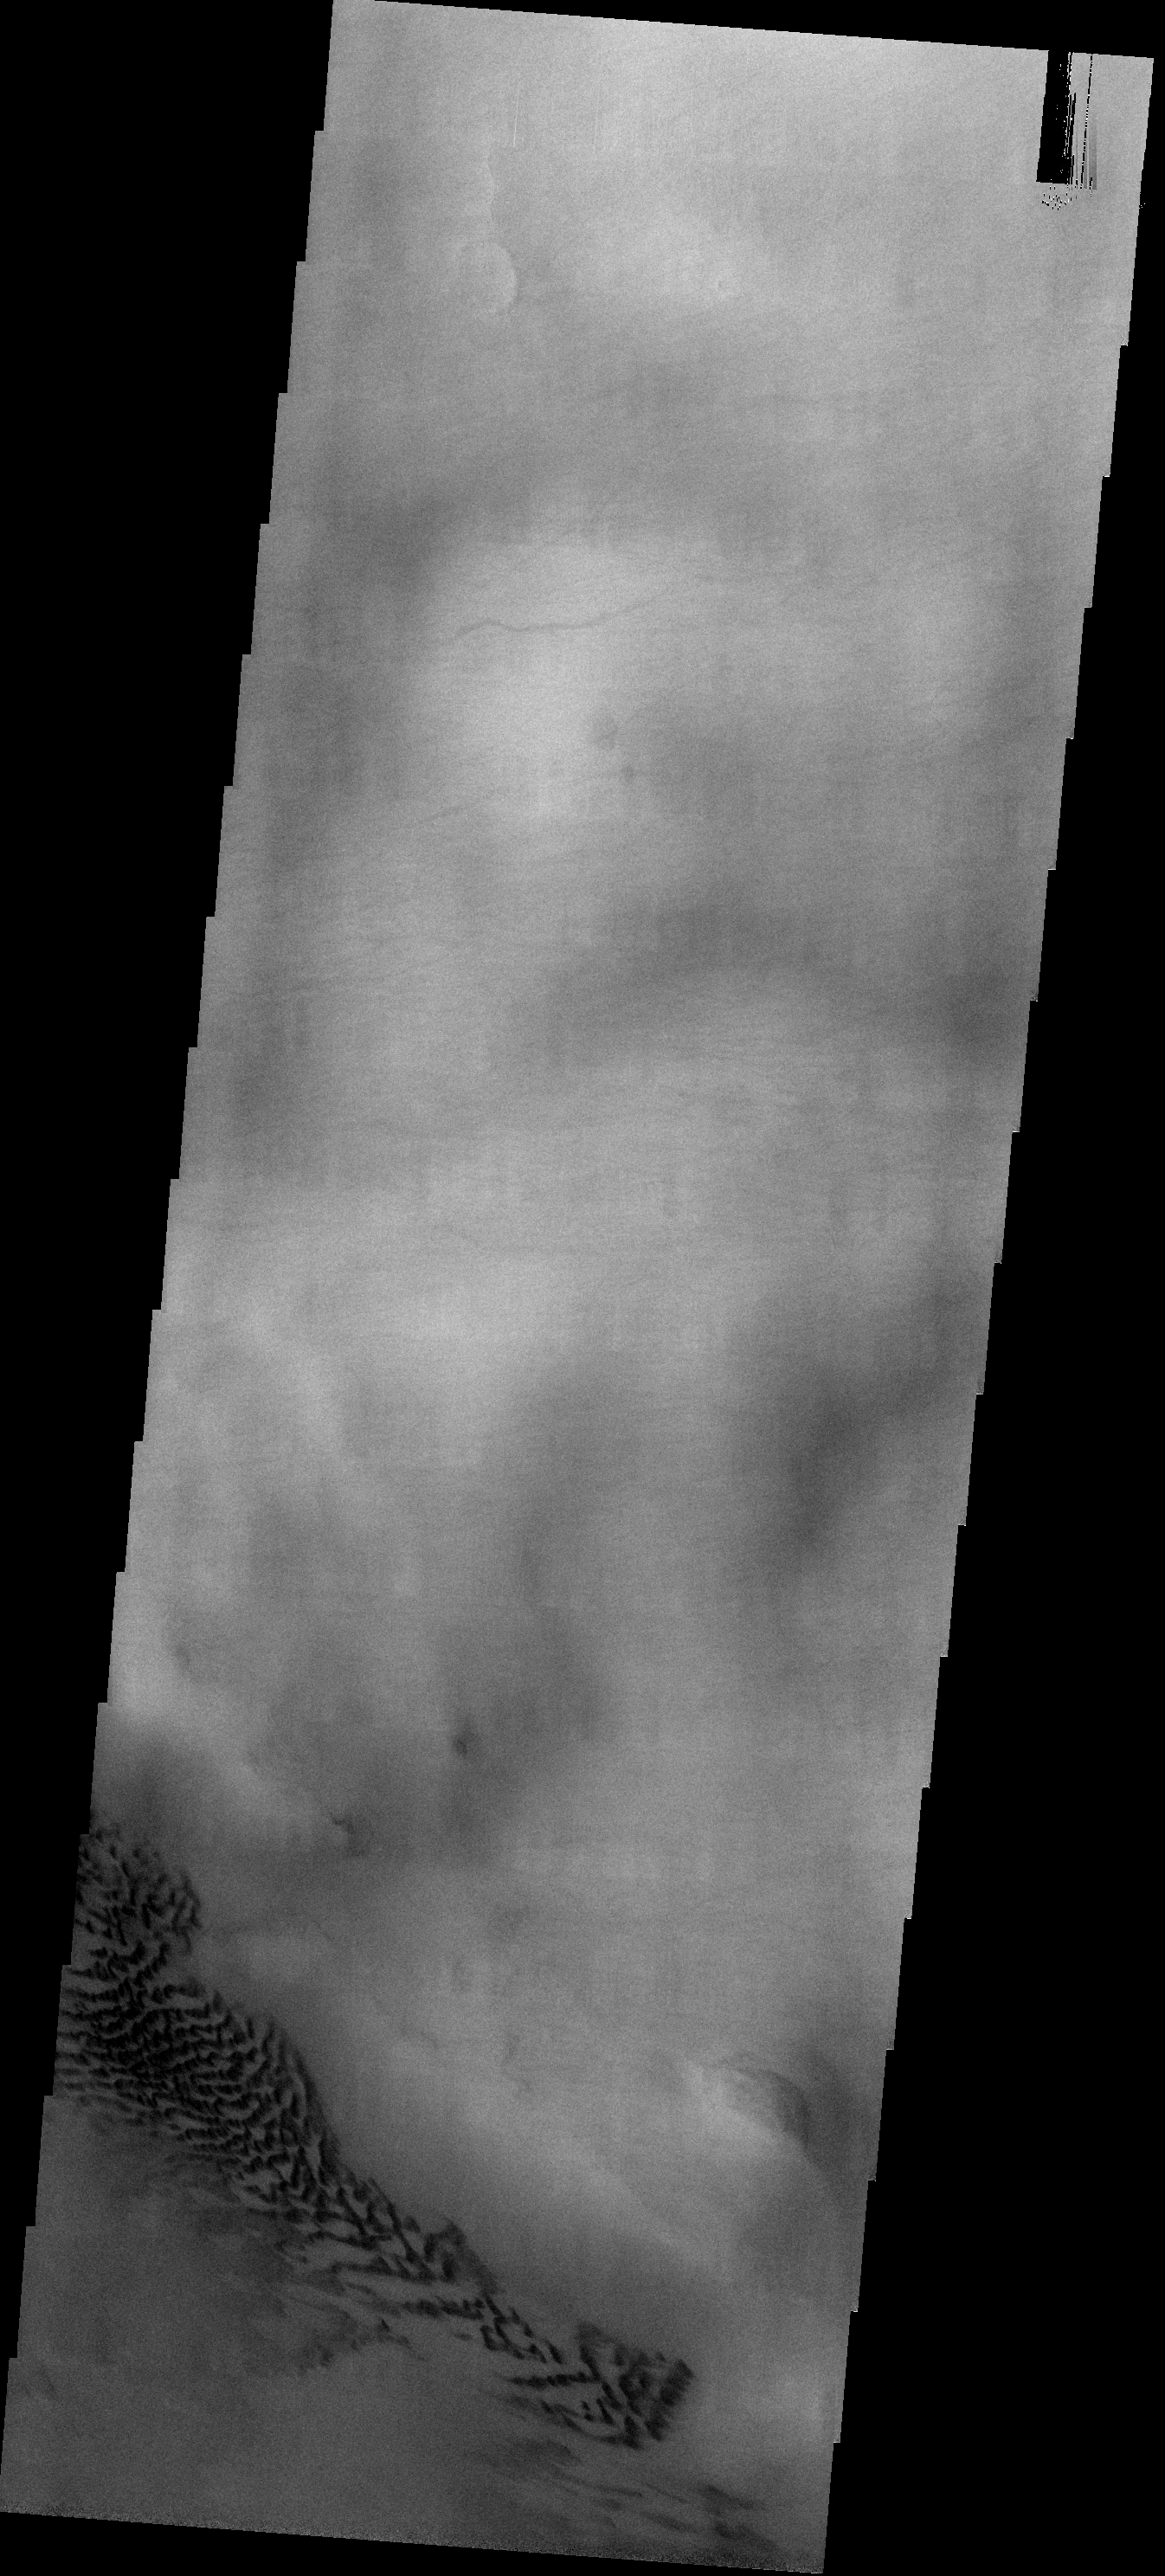

Dunes in Hellas

These dark sand dunes are found in Hellas Basin, location of the lowest elevations on Mars.

Image information: VIS instrument. Latitude -47.9N, Longitude 61.3E. 17 meter/pixel resolution.

Please see the THEMIS Data Citation Note for details on crediting THEMIS images.

Note: this THEMIS visual image has not been radiometrically nor geometrically calibrated for this preliminary release. An empirical correction has been performed to remove instrumental effects. A linear shift has been applied in the cross-track and down-track direction to approximate spacecraft and planetary motion. Fully calibrated and geometrically projected images will be released through the Planetary Data System in accordance with Project policies at a later time.

NASA’s Jet Propulsion Laboratory manages the 2001 Mars Odyssey mission for NASA’s Office of Space Science, Washington, D.C. The Thermal Emission Imaging System (THEMIS) was developed by Arizona State University, Tempe, in collaboration with Raytheon Santa Barbara Remote Sensing. The THEMIS investigation is led by Dr. Philip Christensen at Arizona State University. Lockheed Martin Astronautics, Denver, is the prime contractor for the Odyssey project, and developed and built the orbiter. Mission operations are conducted jointly from Lockheed Martin and from JPL, a division of the California Institute of Technology in Pasadena.

Credit: NASA/JPL/ASU